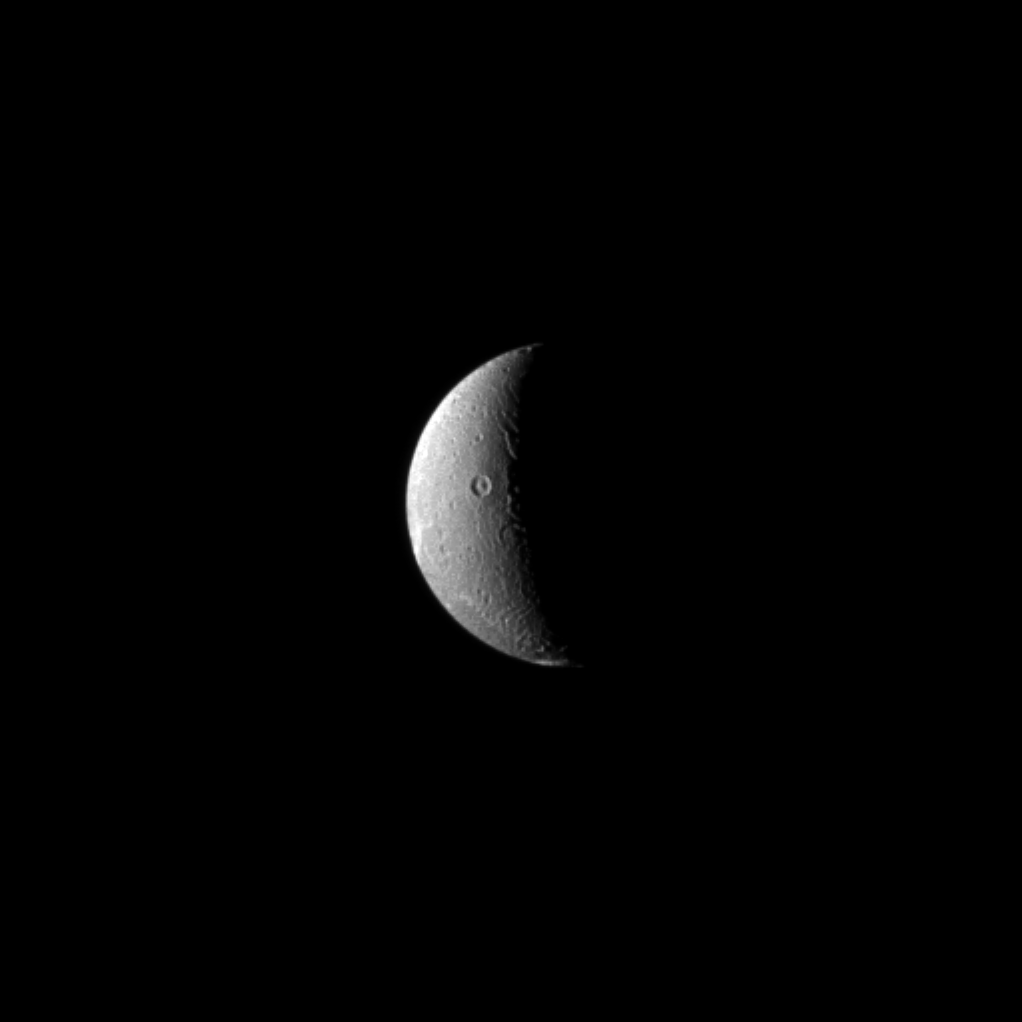

Dusk on Dione

In this recent view of Dione, the Cassini spacecraft looks on as the moon’s slow rotation brings the terrain from day into night. Any residents of Dione would have plenty of time to read a few bedtime stories, though, since the moon’s rotation period is 66 hours.

Saturn’s fourth-largest moon, Dione is 698 miles (1,123 kilometers) across.

Lit terrain seen here is on the anti-Saturn side of Dione. North on Dione is up and rotated 10 degrees to the left. The image was taken in visible light with the Cassini spacecraft narrow-angle camera on March 30, 2013.

The view was acquired at a distance of approximately 684,000 miles (1.1 million kilometers) from Dione and at a Sun-Dione-spacecraft, or phase, angle of 108 degrees. Image scale is 4 miles (7 kilometers) per pixel.

The Cassini-Huygens mission is a cooperative project of NASA, the European Space Agency and the Italian Space Agency. The Jet Propulsion Laboratory, a division of the California Institute of Technology in Pasadena, manages the mission for NASA’s Science Mission Directorate, Washington, D.C. The Cassini orbiter and its two onboard cameras were designed, developed and assembled at JPL. The imaging operations center is based at the Space Science Institute in Boulder, Colo.

Credit: NASA/JPL-Caltech/Space Science Institute